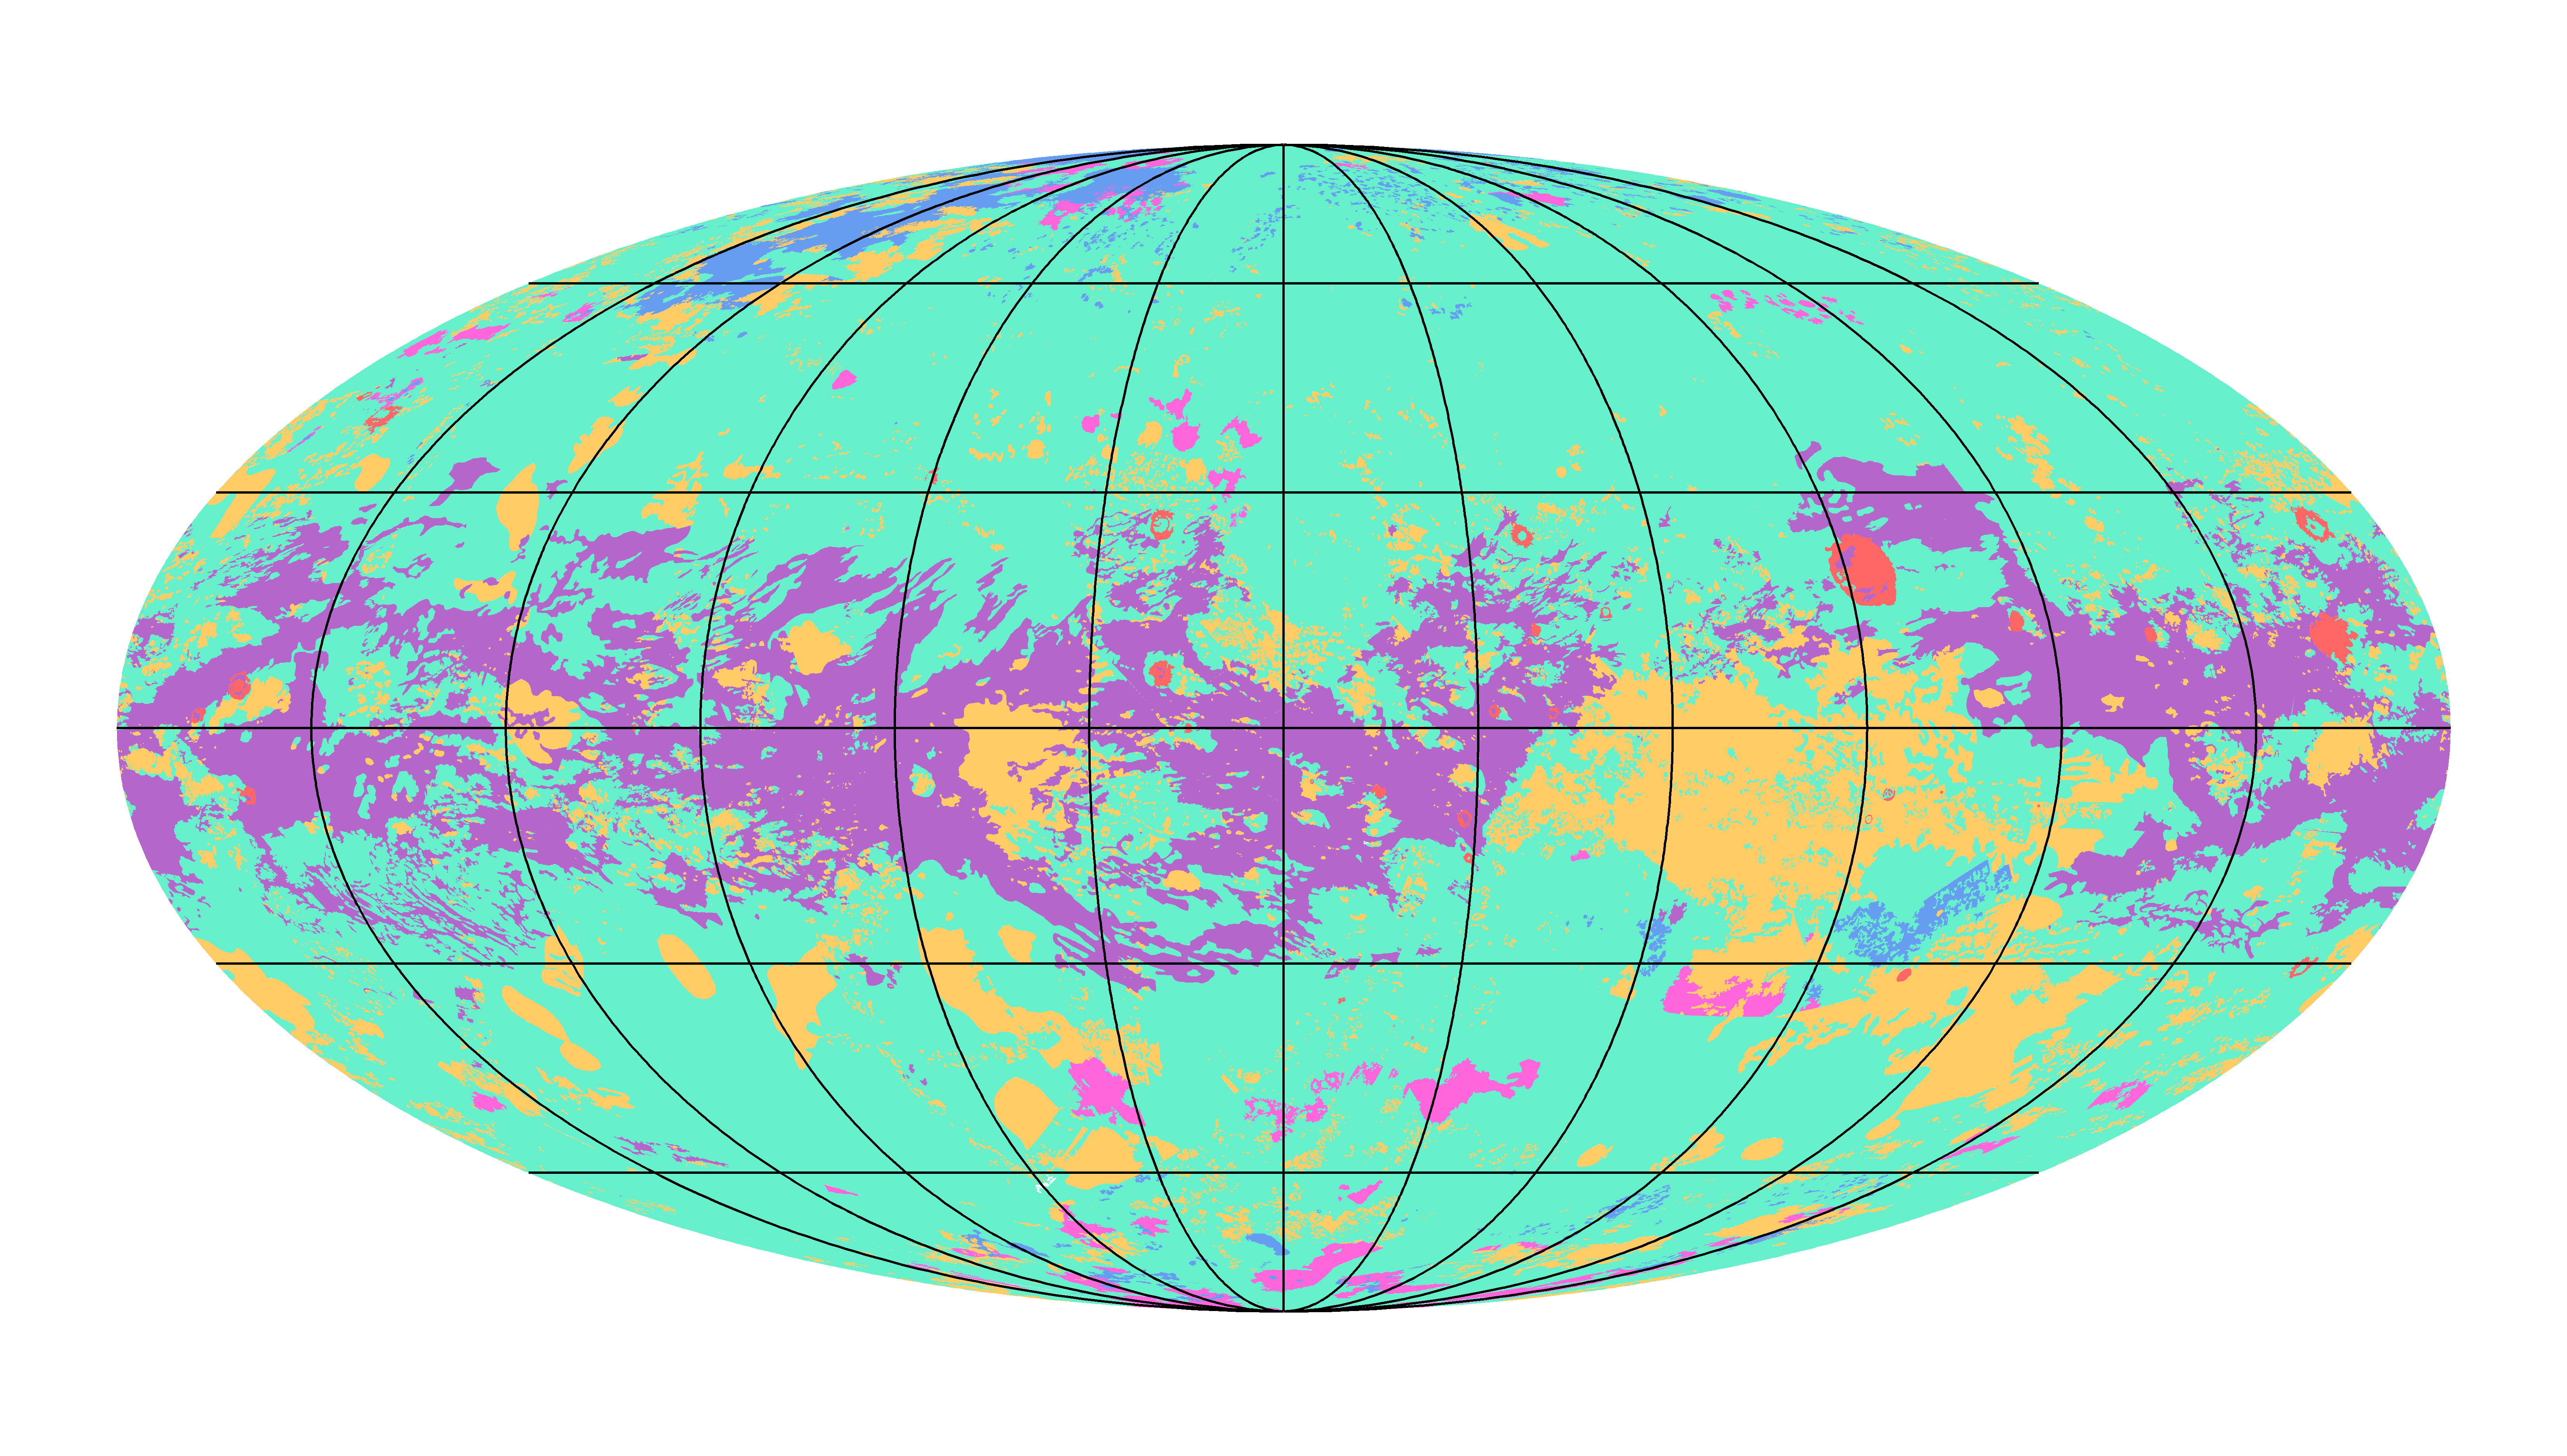

First Global Geologic Map of Titan

Annotated Figure

The first global geologic map of Saturn’s largest moon, Titan, is based on radar and visible and infrared images from NASA’s Cassini mission, which orbited Saturn from 2004 to 2017.

Black lines mark 30 degrees of latitude and longitude. Map is in Mollweide projection, a global view that attempts to minimize the size or area distortion, especially at the poles (although shapes are increasingly distorted away from the center of the map). It is centered on 0 degrees latitude, 180 degrees longitude. Map scale is 1:20,000,000.

In the annotated figure, the map is labeled with several of the named surface features. Also located is the landing site of the European Space Agency’s (ESA) Huygens Probe, part of NASA’s Cassini mission.

The map legend colors represent the broad types of geologic units found on Titan: plains (broad, relatively flat regions), labyrinth (tectonically disrupted regions often containing fluvial channels), hummocky (hilly, with some mountains), dunes (mostly linear dunes, produced by winds in Titan’s atmosphere), craters (formed by impacts) and lakes (regions now or previously filled with liquid methane or ethane). Titan is the only planetary body in our solar system other than Earth known to have stable liquid on its surface — methane and ethane.

The map was developed using Cassini radar data and Imaging Science Subsystem (ISS) images.

Credit: NASA/JPL-Caltech/ASU